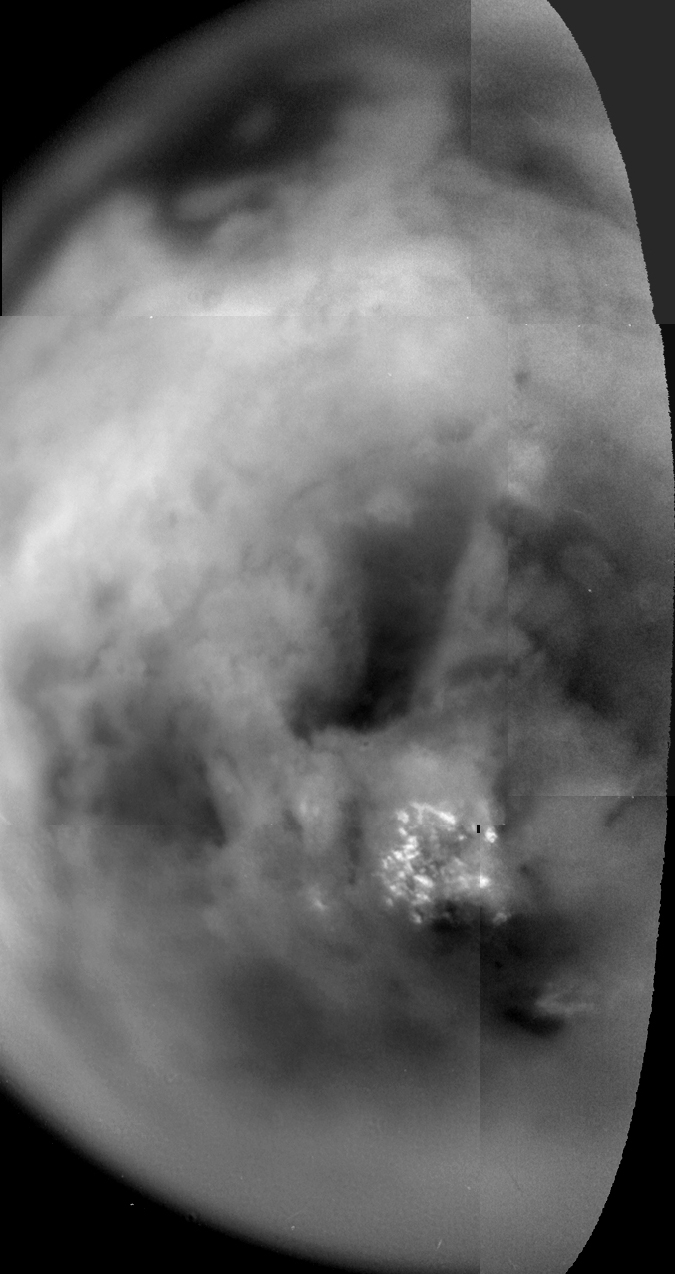

Titan’s Mottled Surface

Shown here is a mosaic of Titan’s south polar region acquired as Cassini passed by at a range of 339,000 kilometers (210,600 miles) on July 2. These images were acquired through special filters designed to see through the thick haze and atmosphere. The surface features become more blurry toward the limb, where the light reflected off the surface must pass through more atmosphere before reaching the camera. The bright spots near the bottom represent a field of clouds near the south pole. There are many strange dark and bright patterns on Titan’s surface — linear, sinuous and circular — whose origins are not yet understood. The smallest features detected on the surface are about 10 kilometers (6 miles) wide.

The Cassini-Huygens mission is a cooperative project of NASA, the European Space Agency and the Italian Space Agency. The Jet Propulsion Laboratory, a division of the California Institute of Technology in Pasadena, manages the Cassini-Huygens mission for NASA’s Office of Space Science, Washington, D.C. The Cassini orbiter and its two onboard cameras, were designed, developed and assembled at JPL. The imaging team is based at the Space Science Institute, Boulder, Colo.

Credit: NASA/JPL/Space Science Institute